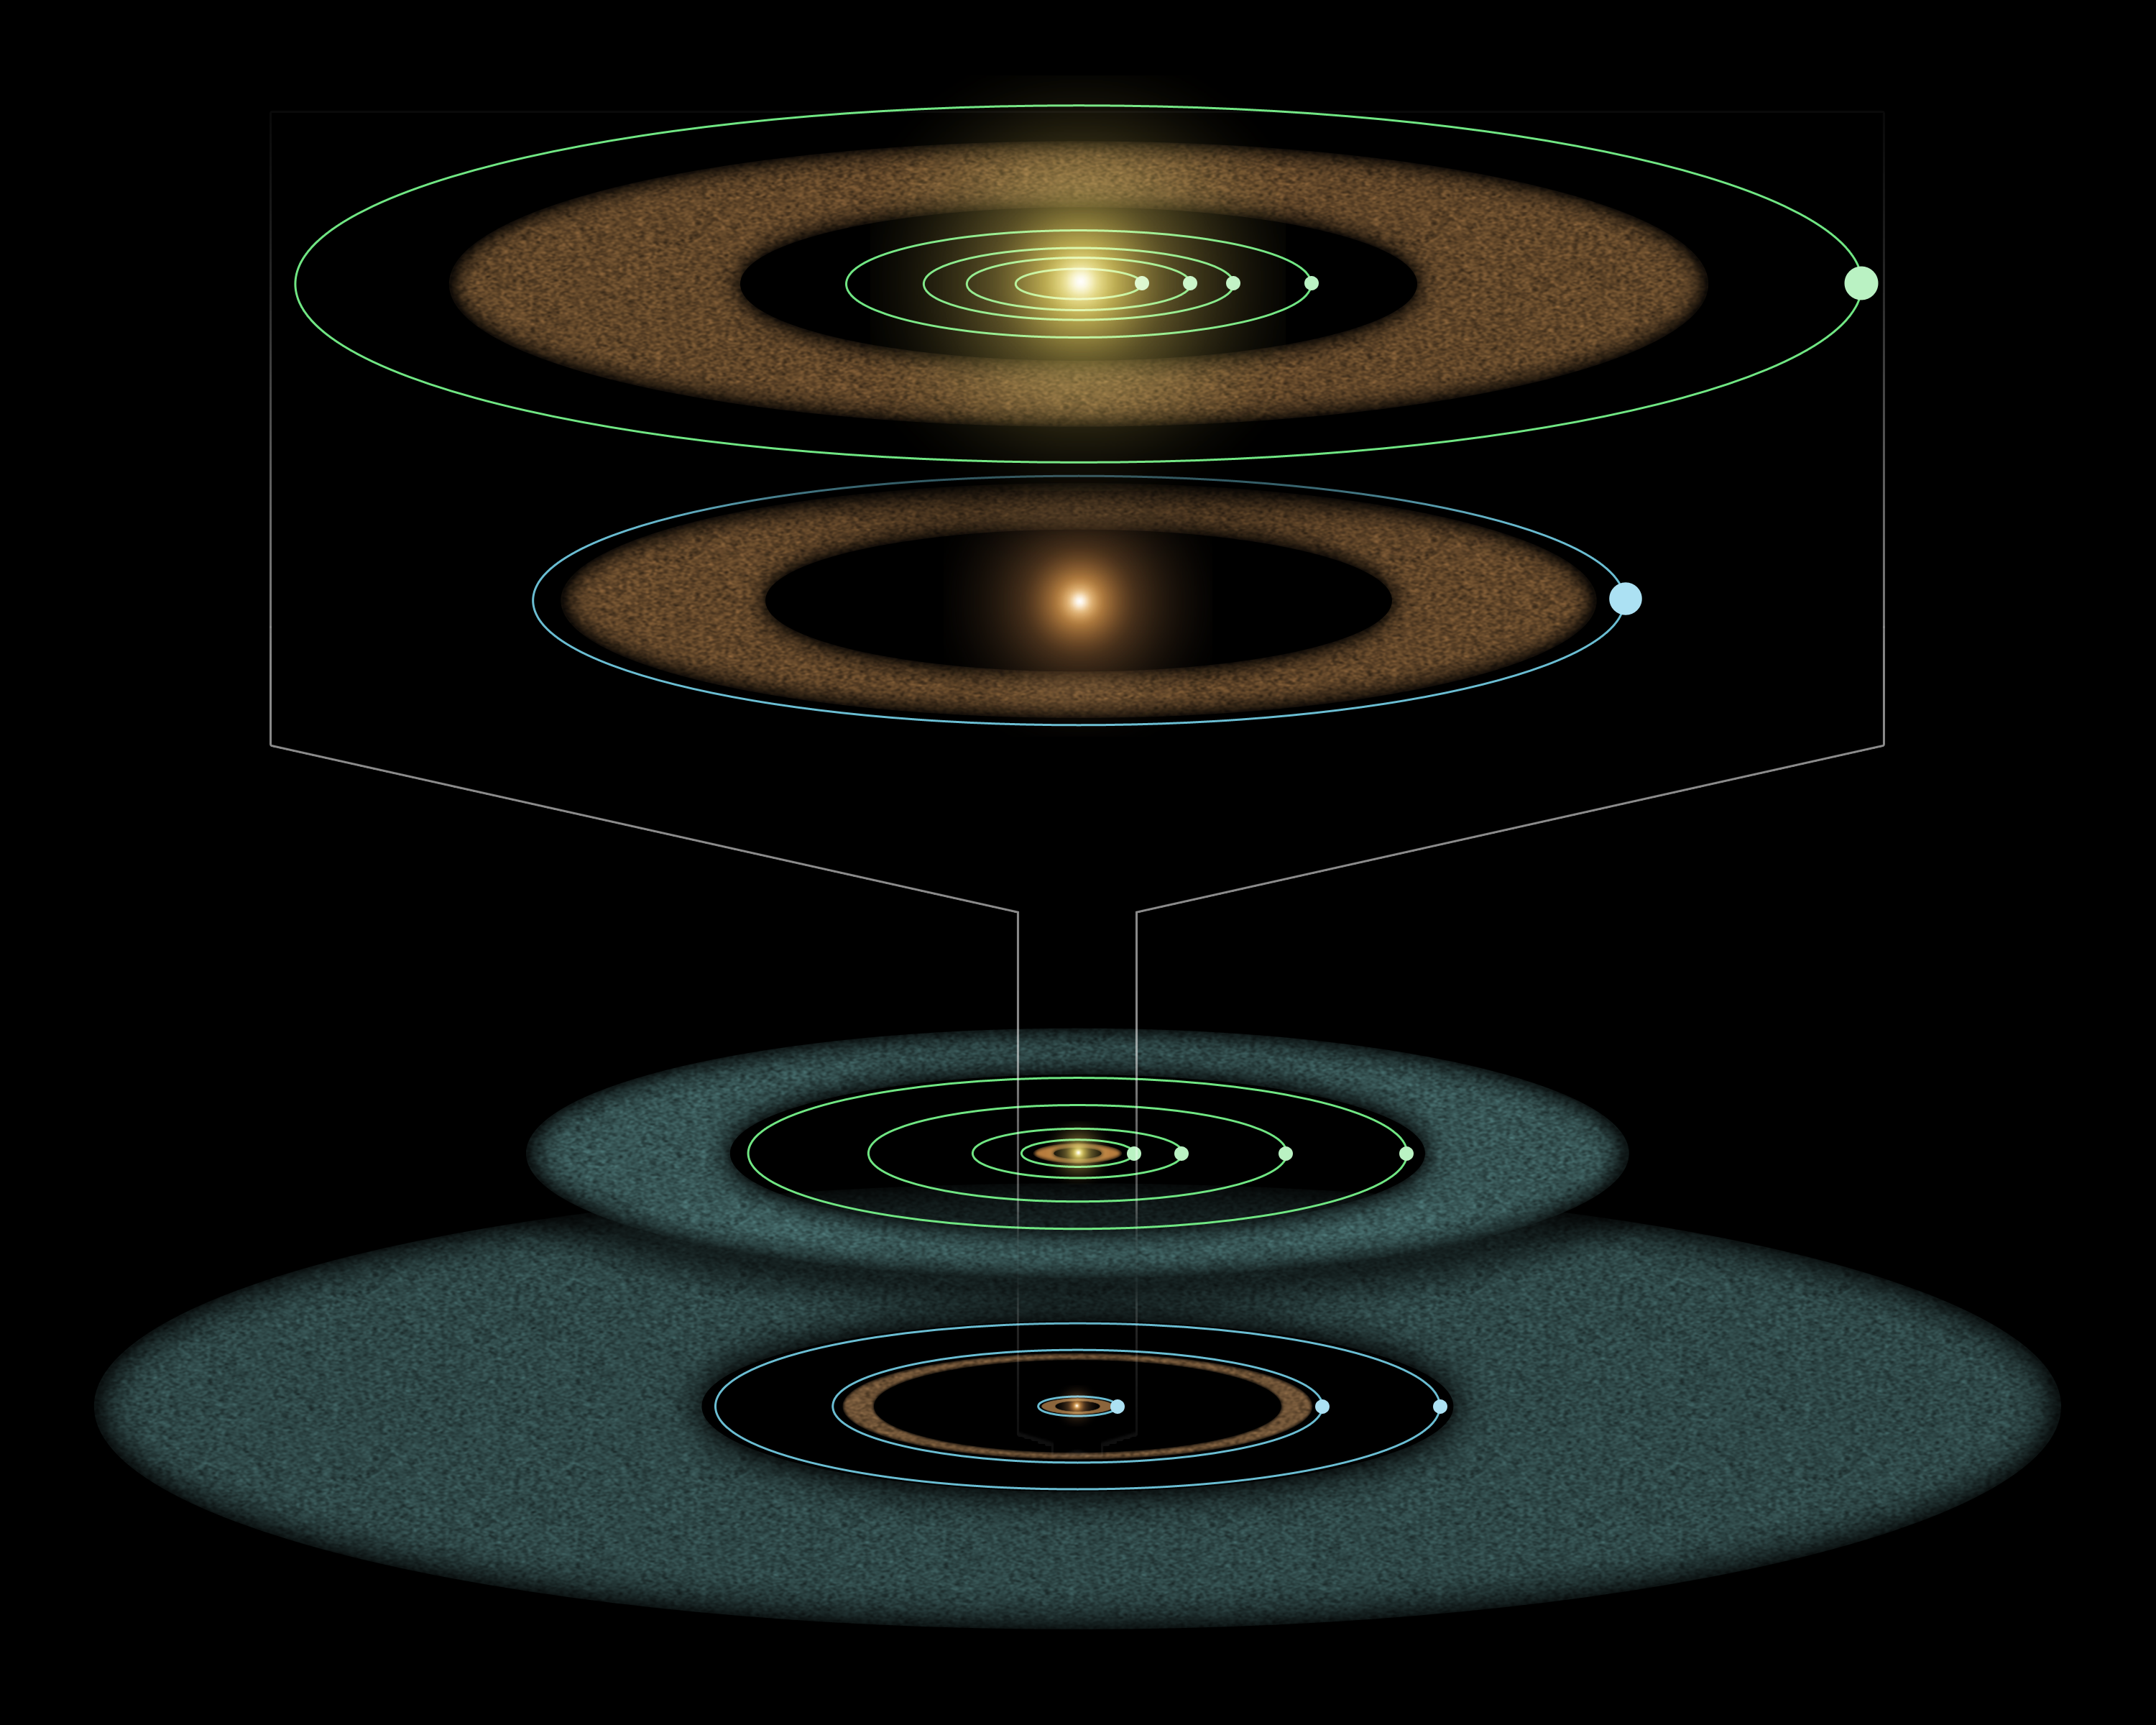

Young Solar System in the Making (Artist Concept)

This artist’s diagram compares the Epsilon Eridani system to our own solar system. The two systems are structured similarly, and both host asteroids (brown), comets (blue) and planets (white dots).

Epsilon Eridani is our closest known planetary system, located about 10 light-years away in the constellation Eridanus. Its central star is a younger, fainter version of our sun, and is about 800 million years old—about the same age of our solar system when life first took root on Earth.

Observations from NASA’s Spitzer Space Telescope show that the system hosts two asteroid belts, in addition to previously identified candidate planets and an outer comet ring.

Epsilon Eridani’s inner asteroid belt is located at about the same position as ours, approximately three astronomical units from its star (an astronomical unit is the distance between Earth and the sun.). The system’s second, denser belt lies at about the same place where Uranus orbits in our solar system, or 20 astronomical units from the star.

In the same way that Jupiter lies just outside our asteroid belt, shepherding its rocky debris into a ring, Epsilon Eridani is thought to have planets orbiting near the rims of its two belts. The first of these planets was identified in 2000 via the radial velocity technique. Called Epsilon Eridani b, it orbits at an average distance of 3.4 astronomical units—placing it just outside the system’s inner asteroid belt.

The second planet orbiting near the rim of the outer asteroid belt at 20 astronomical units was inferred when Spitzer discovered the belt.

A third planet might orbit in Epsilon Eridani at the inner edge of its outermost comet ring, which lies between 35 and 90 astronomical units. This planet was first hinted at in 1998 due to observed lumpiness in the comet ring.

The outer comet ring around Epsilon Eridani is denser than our comet ring, called the Kuiper belt, because the system is younger. Over time, Epsilon Eridani’s ring will become wispier like the Kuiper Belt. Its comets will collide with each other and break up, or get pushed out of the ring by the gravitational influences of planets.

Credit: NASA/JPL-Caltech